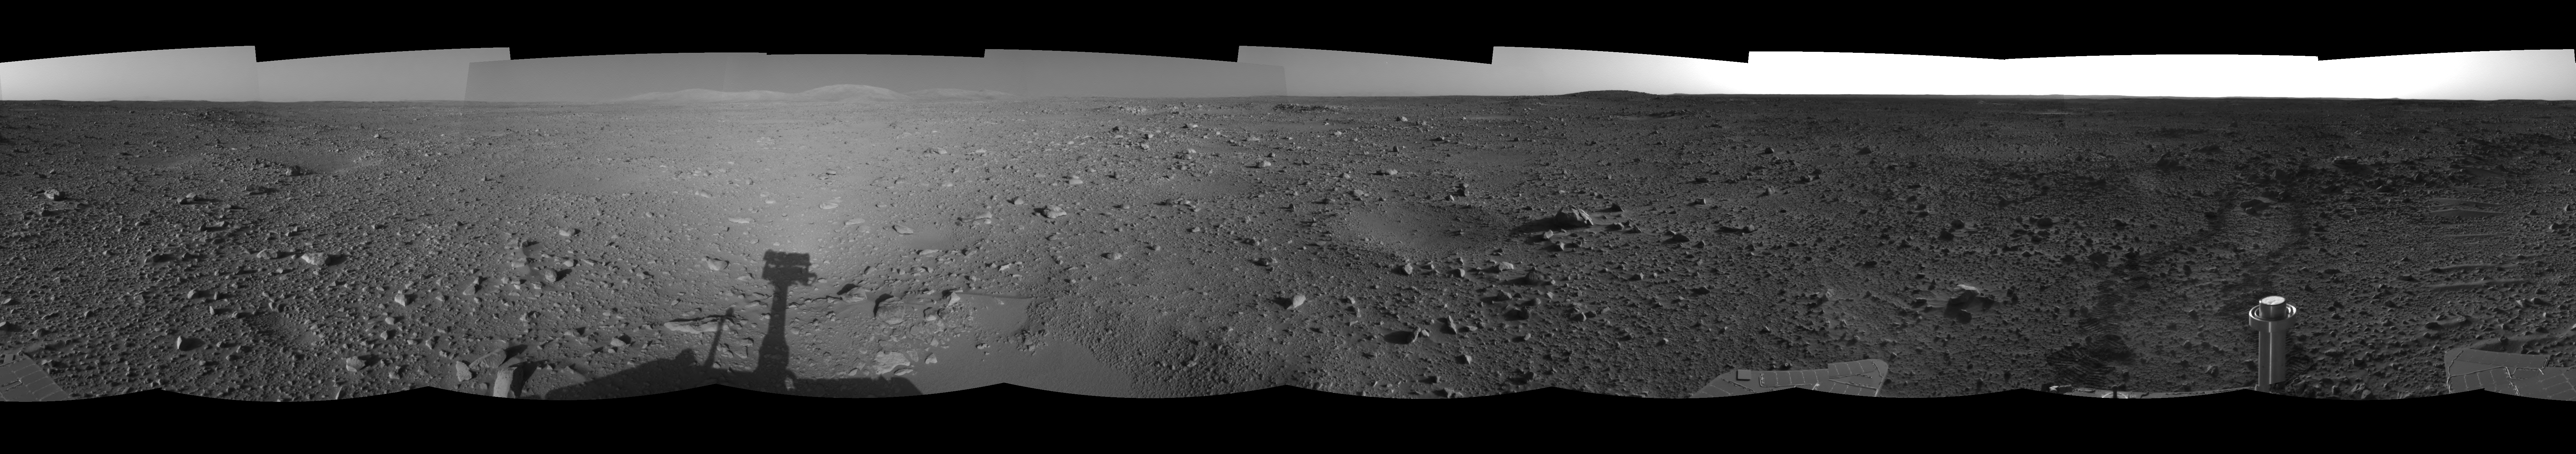

Spirit Heads Toward History (right eye)

This right eye of a stereo pair of views in a cylindrical-projection projection was created from navigation camera images that NASA’s Mars Exploration Rover Spirit acquired on sol 122 (May 7, 2004). Spirit is sitting at site 43. The rover is on its way to the “Columbia Hills,” which can be seen on the horizon. Spirit will spend the next 37 sols or more journeying to the base of these hills with the goal of learning more about Gusev Crater’s past.

See PIA05889 for 3-D view and PIA05890 for left eye view of this right eye cylindrical-perspective projection.

Credit: NASA/JPL